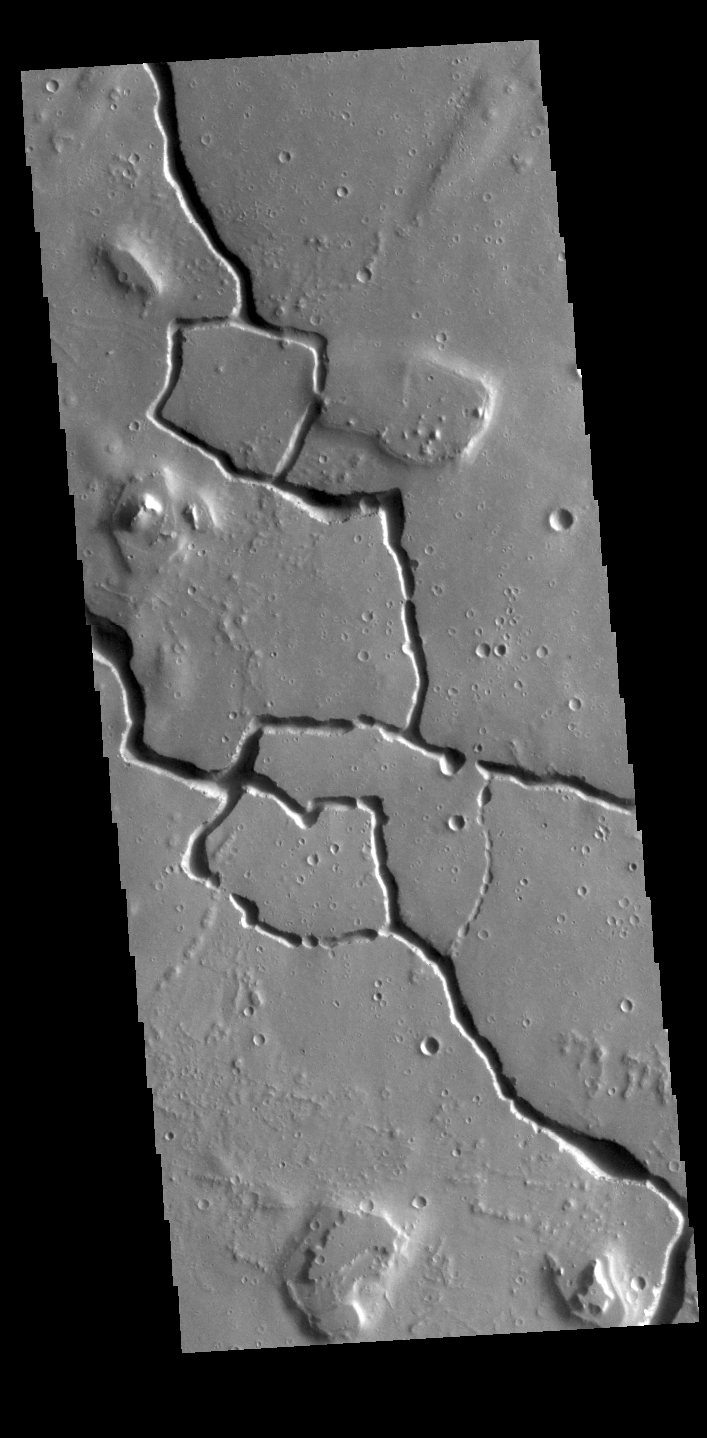

Hephaestus Fossae

This VIS image shows part of Hephaestus Fossae. Hephaestus Fossae is a complex channel system in Utopia Planitia near Elysium Mons.

Credit: NASA/JPL-Caltech/ASU